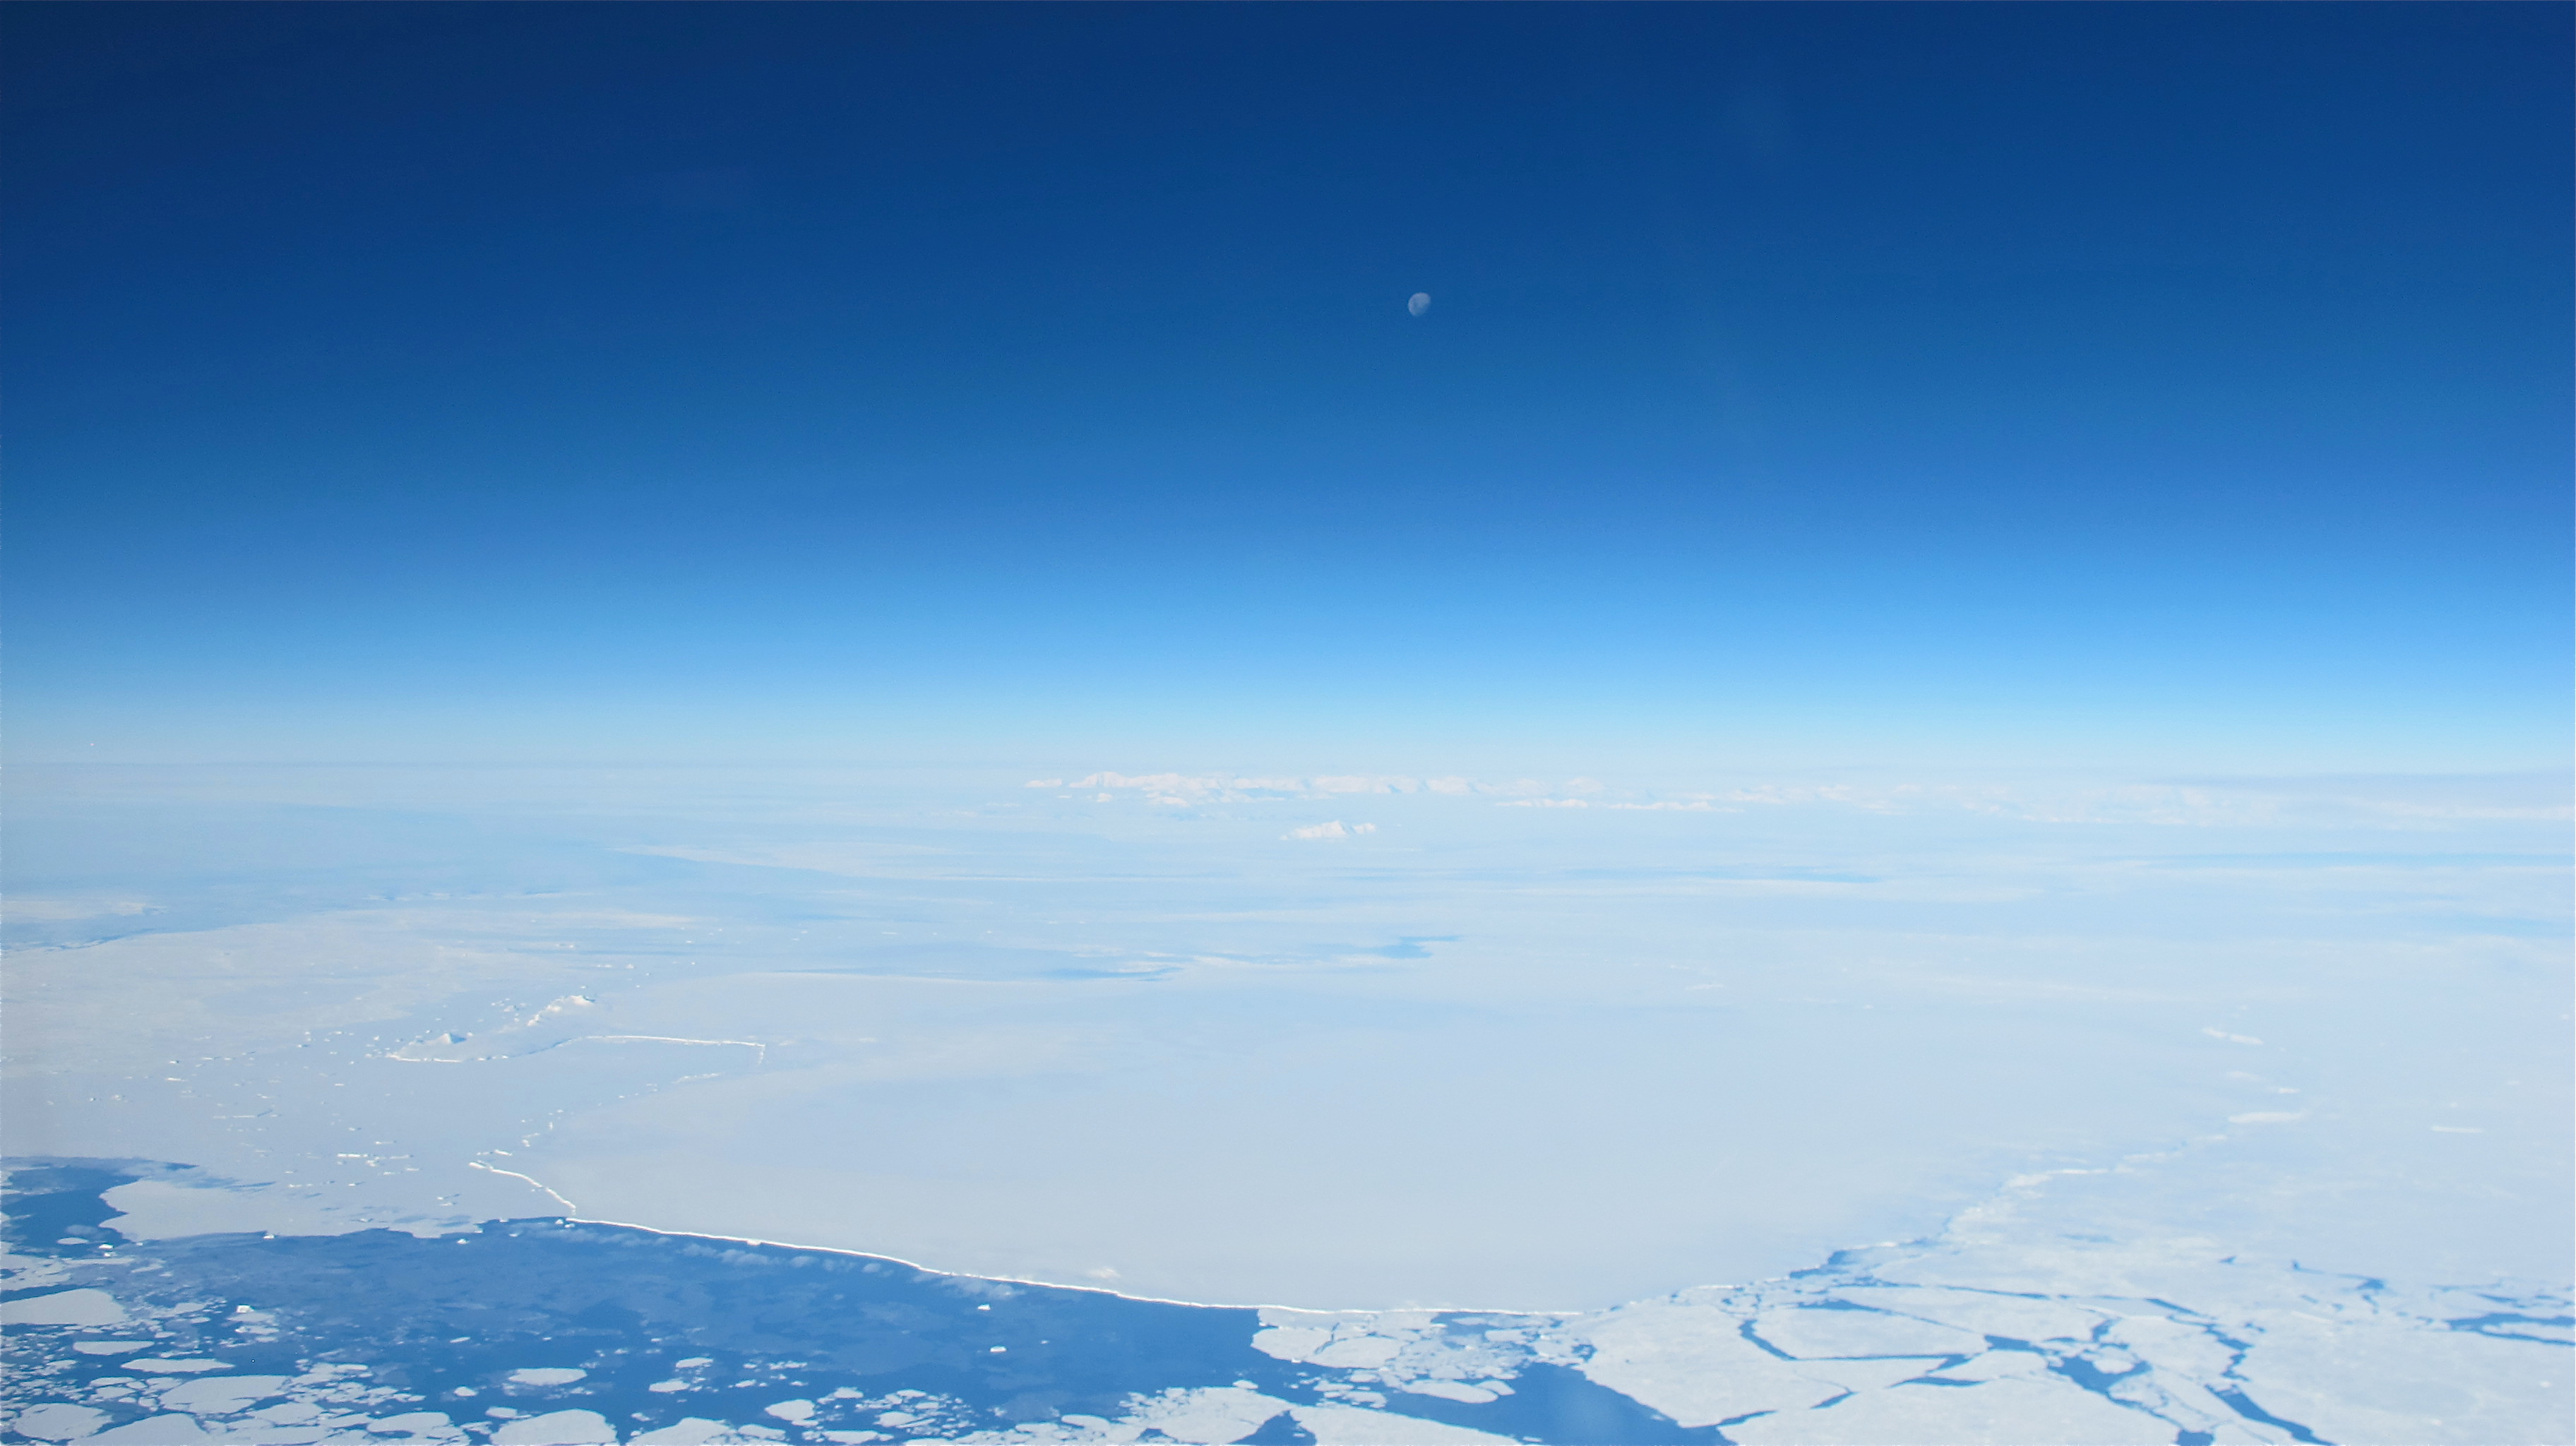

Moon over Antarctic

The moon over the Antarctic Peninsula seen from the IceBridge DC-8 on Oct. 25, 2012. NASA's Operation IceBridge is an airborne science mission to study Earth's polar ice.

Credit: NASA / James Yungel